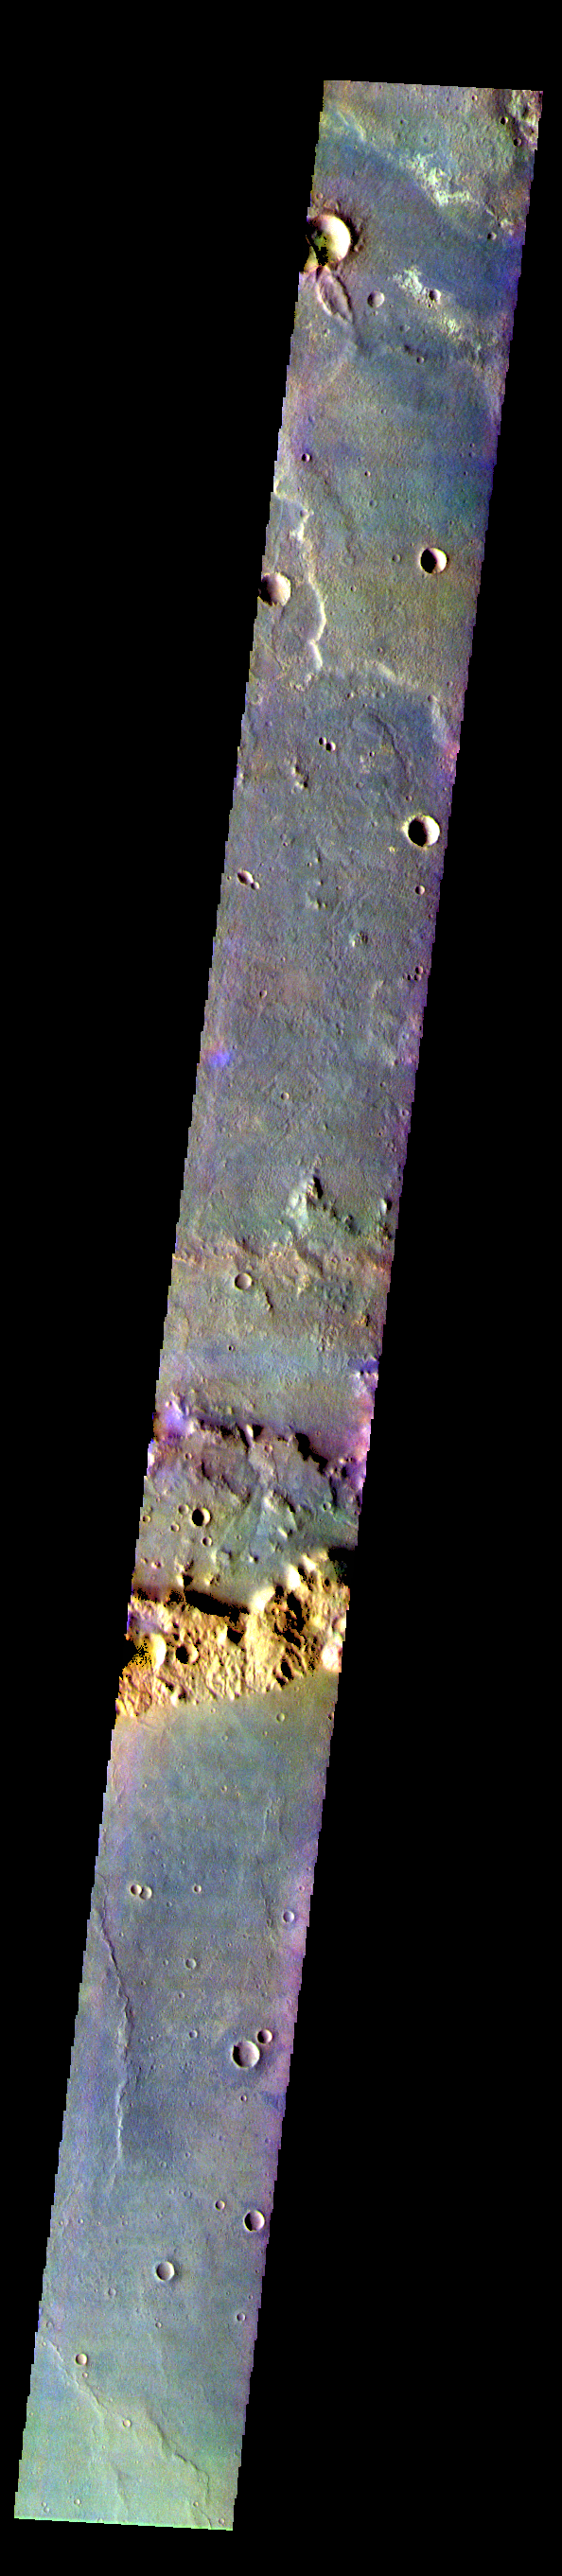

Terra Cimmeria – False Color

The THEMIS VIS camera contains 5 filters. The data from different filters can be combined in multiple ways to create a false color image. These false color images may reveal subtle variations of the surface not easily identified in a single band image. Today’s false color image shows part of Terra Cimmeria.

The THEMIS VIS camera is capable of capturing color images of the Martian surface using five different color filters. In this mode of operation, the spatial resolution and coverage of the image must be reduced to accommodate the additional data volume produced from using multiple filters. To make a color image, three of the five filter images (each in grayscale) are selected. Each is contrast enhanced and then converted to a red, green, or blue intensity image. These three images are then combined to produce a full color, single image. Because the THEMIS color filters don’t span the full range of colors seen by the human eye, a color THEMIS image does not represent true color. Also, because each single-filter image is contrast enhanced before inclusion in the three-color image, the apparent color variation of the scene is exaggerated. Nevertheless, the color variation that does appear is representative of some change in color, however subtle, in the actual scene. Note that the long edges of THEMIS color images typically contain color artifacts that do not represent surface variation.

Credit: NASA/JPL-Caltech/ASU